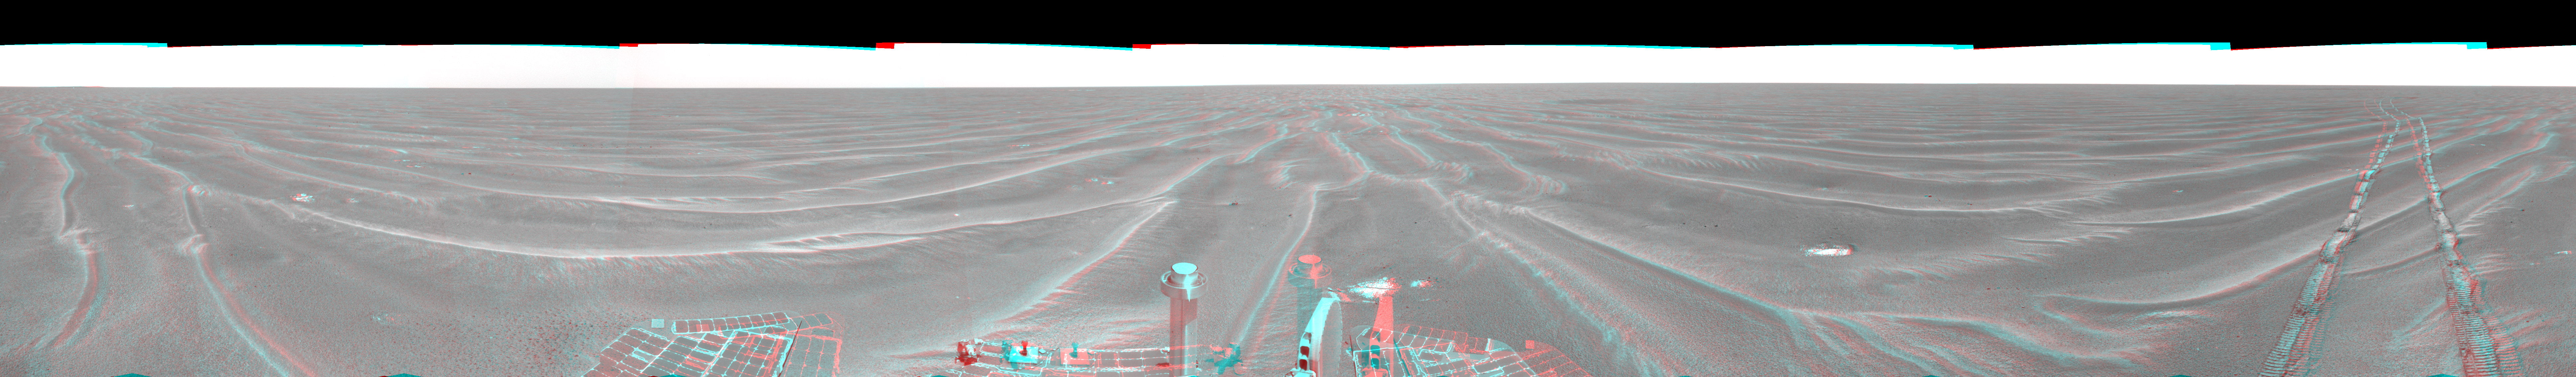

Opportunity View on Sol 397 (3-D)

Figure 1

NASA’s Mars Exploration Rover Opportunity used its navigation camera to take the images combined into this 360-degree view of the rover’s surroundings on the 397th martian day, or sol, of its surface mission (March 6, 2005). Opportunity had completed a drive of 124 meters (407 feet) across the rippled flatland of the Meridiani Planum region on the previous sol, but did not drive on this sol. This location is catalogued as Opportunity’s site 48. This three-dimensional view is presented as a cylindrical-perspective projection with geometric and brightness seam correction.

Figure 1 is the left-eye view of a stereo pair and Figure 2 is the right-eye view of a stereo pair.

Credit: NASA/JPL